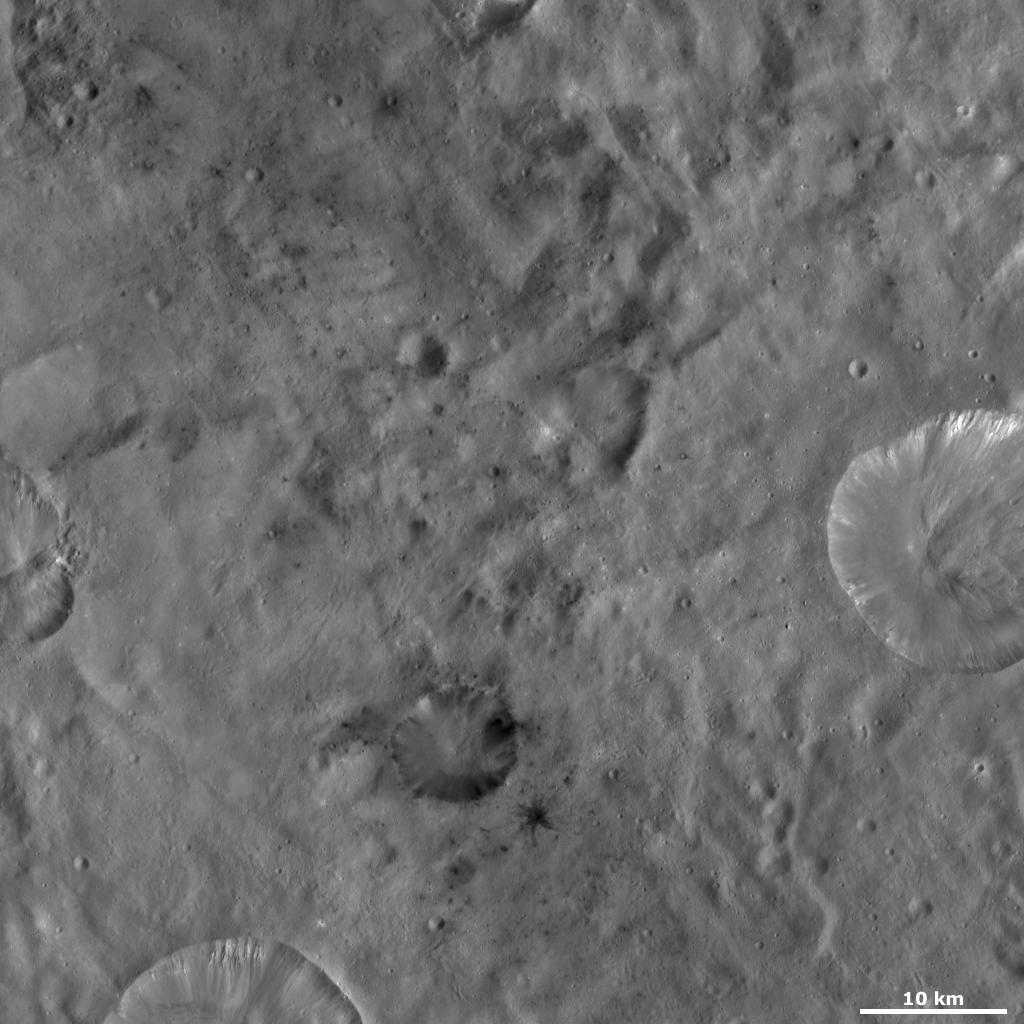

Laelia Crater

This Dawn framing camera (FC) image of Vesta shows Laelia crater, which is the crater with dark material inside of it and surrounding it in the bottom center of the image. The dark material inside of Laelia crops out from the rim and then slumps towards the crater’s center. The dark material outside of Laelia is dominantly associated with smaller impact craters that are less than 1 kilometer (0.6 mile) in diameter. One spectacular small, dark material crater is located to the bottom right of Laelia and has an impressive pattern of dark material ejecta rays extending from it. More small impact craters with dark material ejecta are located above Laelia crater in this image.

This image is located in Vesta’s Sextilia quadrangle, in Vesta’s southern hemisphere. NASA’s Dawn spacecraft obtained this image with its framing camera on Oct. 13, 2011. This image was taken through the camera’s clear filter. The distance to the surface of Vesta is 700 kilometers (435 miles) and the image has a resolution of about 68 meters (223 feet) per pixel. This image was acquired during the HAMO (high-altitude mapping orbit) phase of the mission.

The Dawn mission to Vesta and Ceres is managed by NASA’s Jet Propulsion Laboratory, a division of the California Institute of Technology in Pasadena, for NASA’s Science Mission Directorate, Washington D.C. UCLA is responsible for overall Dawn mission science. The Dawn framing cameras have been developed and built under the leadership of the Max Planck Institute for Solar System Research, Katlenburg-Lindau, Germany, with significant contributions by DLR German Aerospace Center, Institute of Planetary Research, Berlin, and in coordination with the Institute of Computer and Communication Network Engineering, Braunschweig. The Framing Camera project is funded by the Max Planck Society, DLR, and NASA/JPL.

Credit: NASA/JPL-Caltech/UCLA/MPS/DLR/IDA